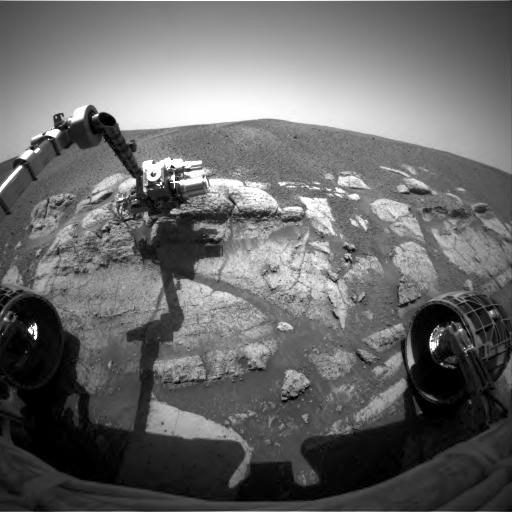

Opportunity at El Capitan

NASA’s Mars Exploration Rover Opportunity casts a shadow over the El Capitan area that the rover is examining with tools on its robotic arm. Opportunity took this image with its front hazard-avoidance camera on Feb. 23, 2004, during the rover’s 29th martian day, or sol. Opportunity used its rock abrasion tool to grind a small hole into Opportunity Ledge later on sol 29 to prepare for using the other tools on its arm to analyze the freshly exposed rock during subsequent sols.

Credit: NASA/JPL